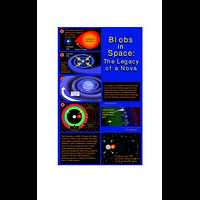

Illustrations which Demonstrate How Blobs From Some Nova Outbursts are Created

Object Name: T Pyxidis

Credit: NASA, ESA, and A. Feild (STScI)